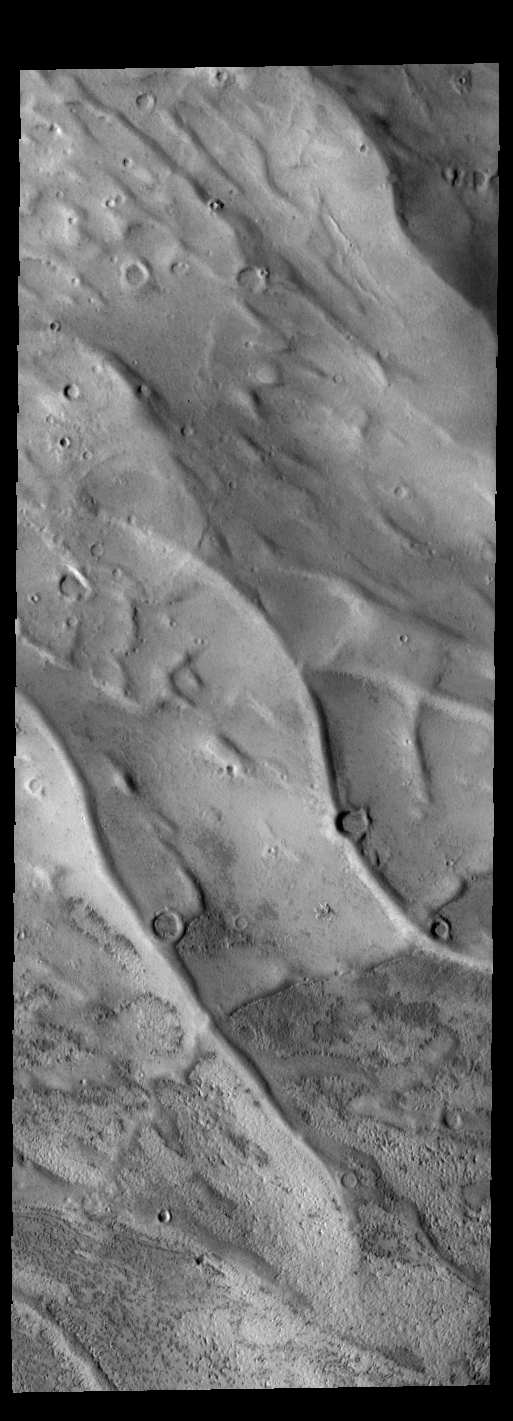

Dorsa Argentea

This VIS image shows part of Dorsa Argentea in the south polar region of Mars. The ridges are most likely material deposited in subglacial channels, which become a positive relief feature when the ice is removed. On Earth, these features are called eskers.

Credit: NASA/JPL-Caltech/ASU